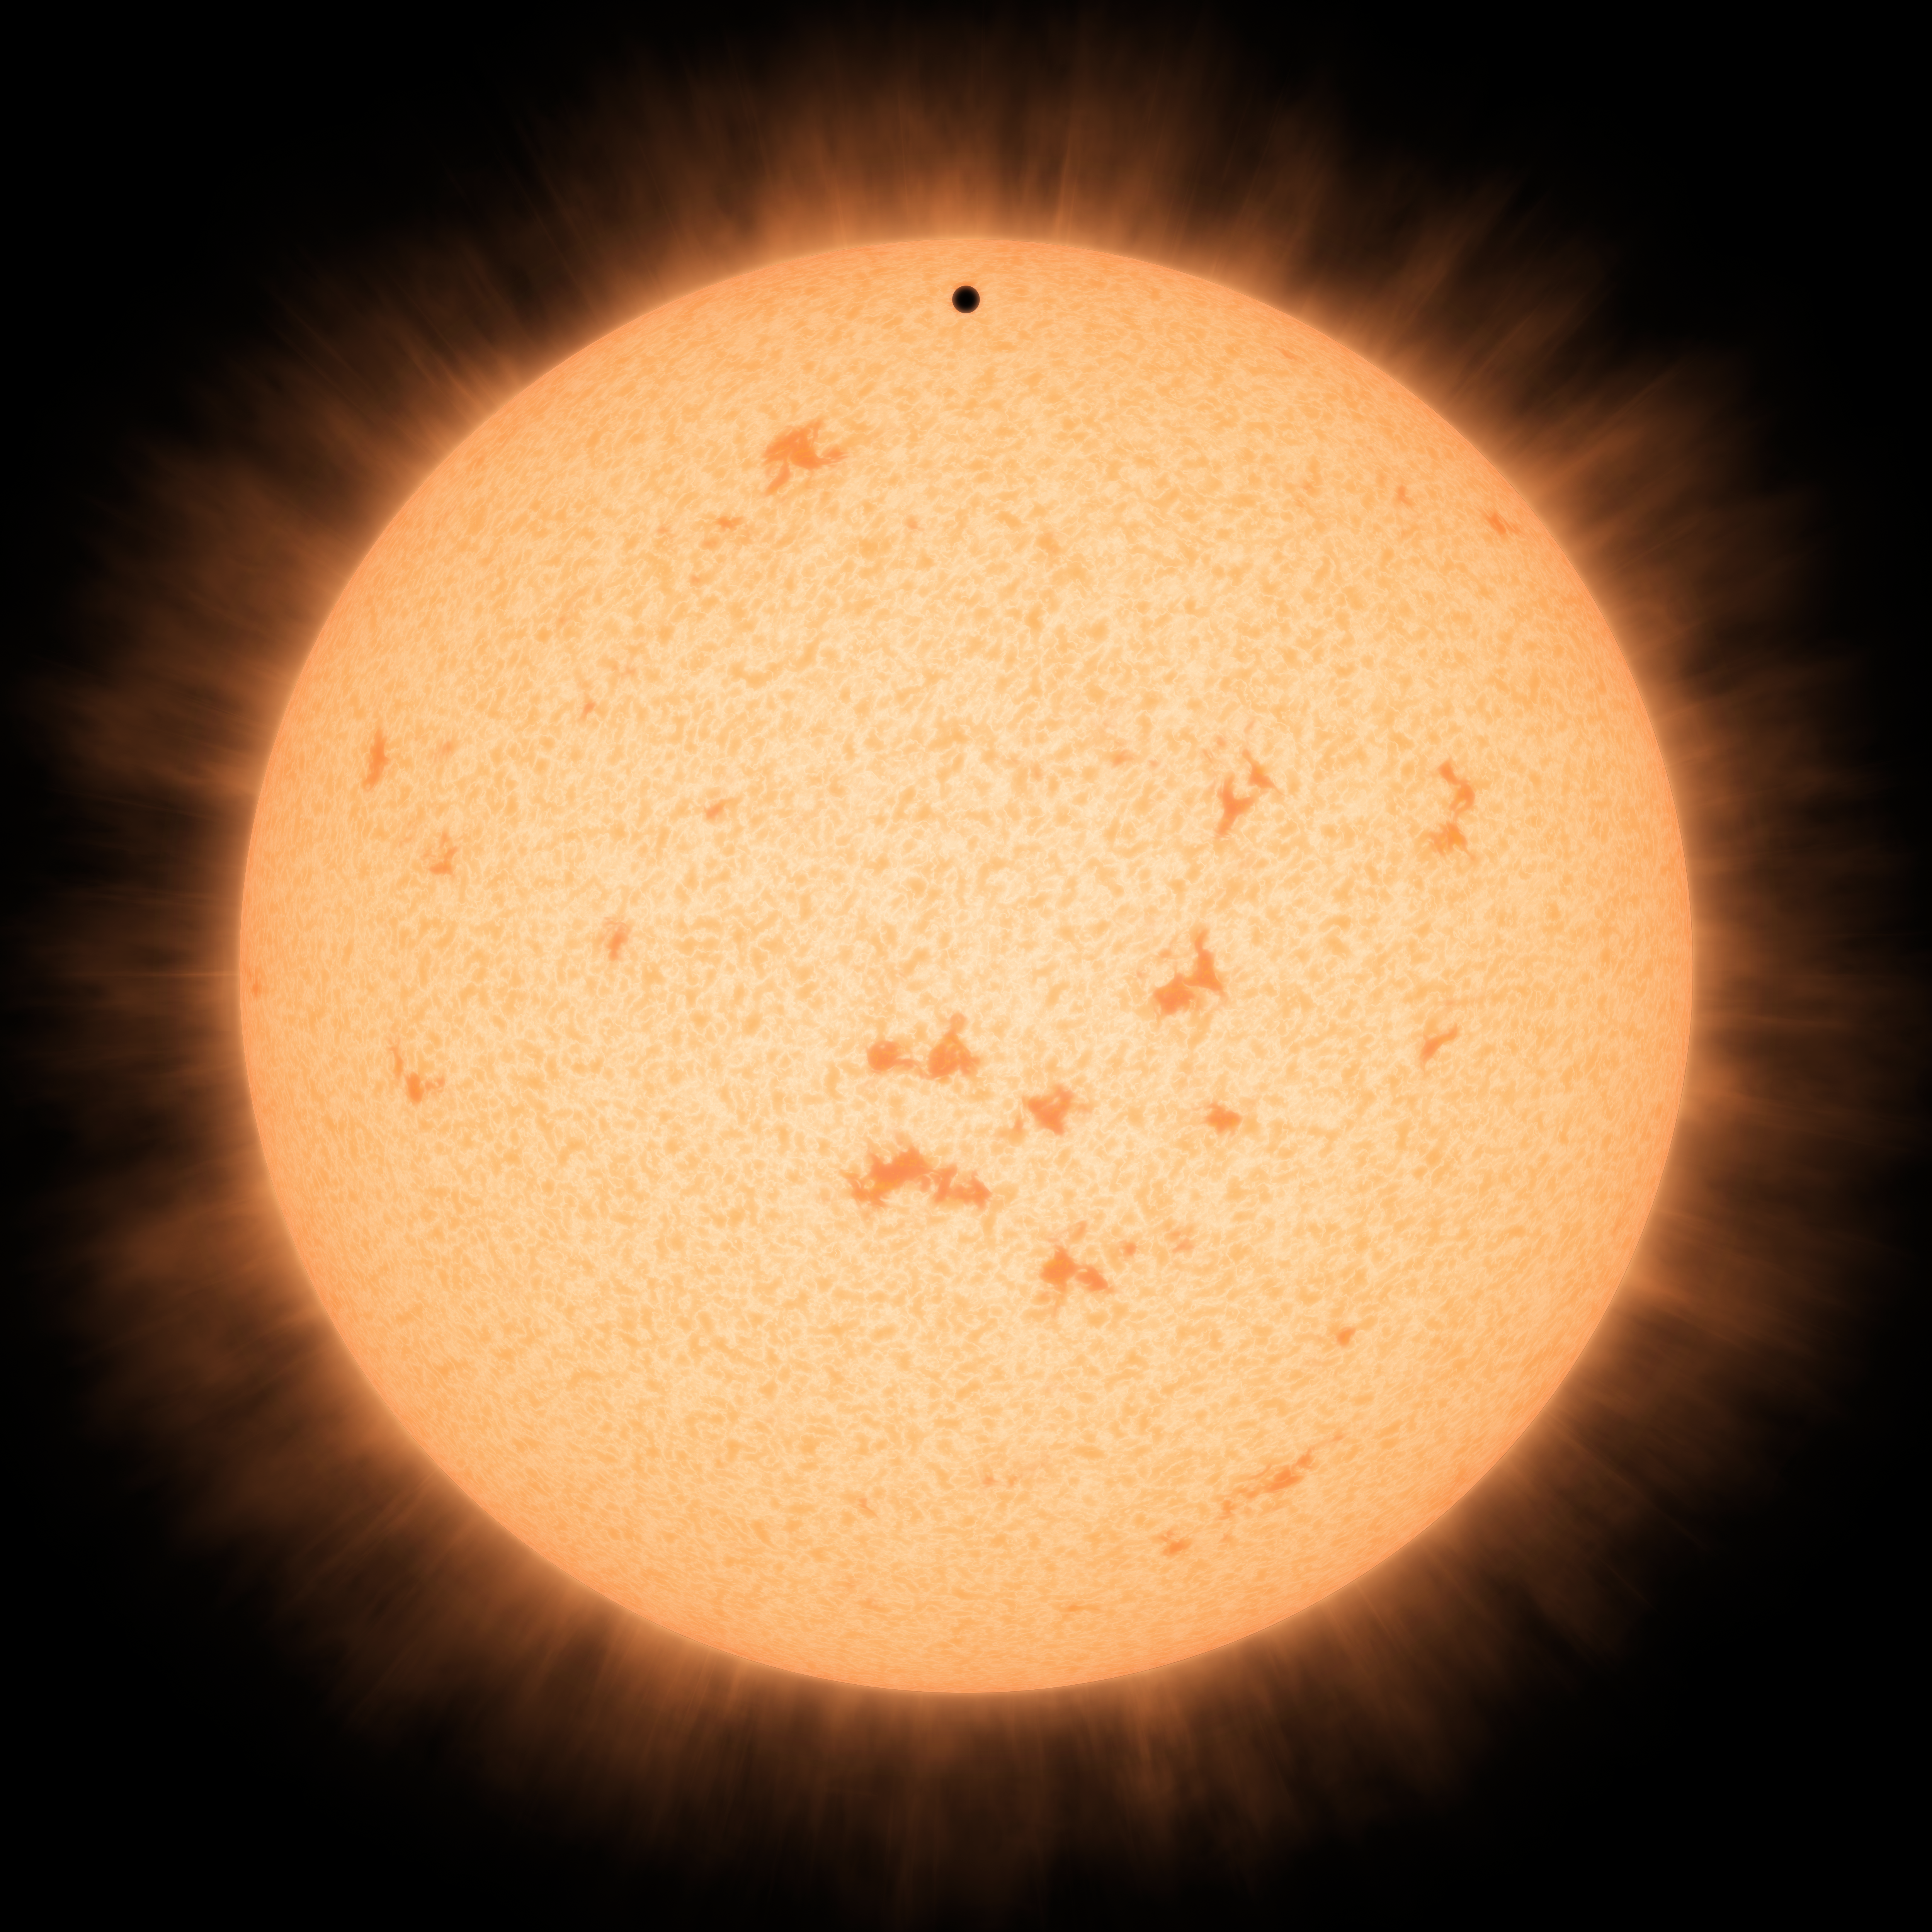

Little Black Spot on the Star Today

This artist's conception shows the silhouette of a rocky planet, dubbed HD 219134b, as it passes in front of its star. At 21 light-years away, the planet is the closest outside of our solar system that can be seen crossing, or transiting, its star -- a bonus for astronomers because transiting planets make ideal specimens for detailed studies of their atmospheres. It was discovered using the HARPS-North instrument on the Italian 3.6-meter National Galileo Telescope in the Canary Islands, and NASA's Spitzer Space Telescope.

The planet, which is about 1.6 times the size of Earth, is also the nearest confirmed rocky planet outside our solar system. It orbits a star that is cooler and smaller than our sun, whipping closely around it in a mere three days. The proximity of the planet to the star means that it would be scorching hot and not habitable.

Transiting planets are ideal targets for astronomers wanting to know more about planetary compositions and atmospheres. As a planet passes in front of its star, it causes the starlight to dim, and telescopes can measure this effect. If molecules are present in the planet's atmosphere, they can absorb certain wavelengths of light, leaving imprints in the starlight. This type of technique will be used in the future to investigate potentially habitable planets and search for signs of life.

Credit: NASA/JPL-Caltech/R. Hurt (IPAC)